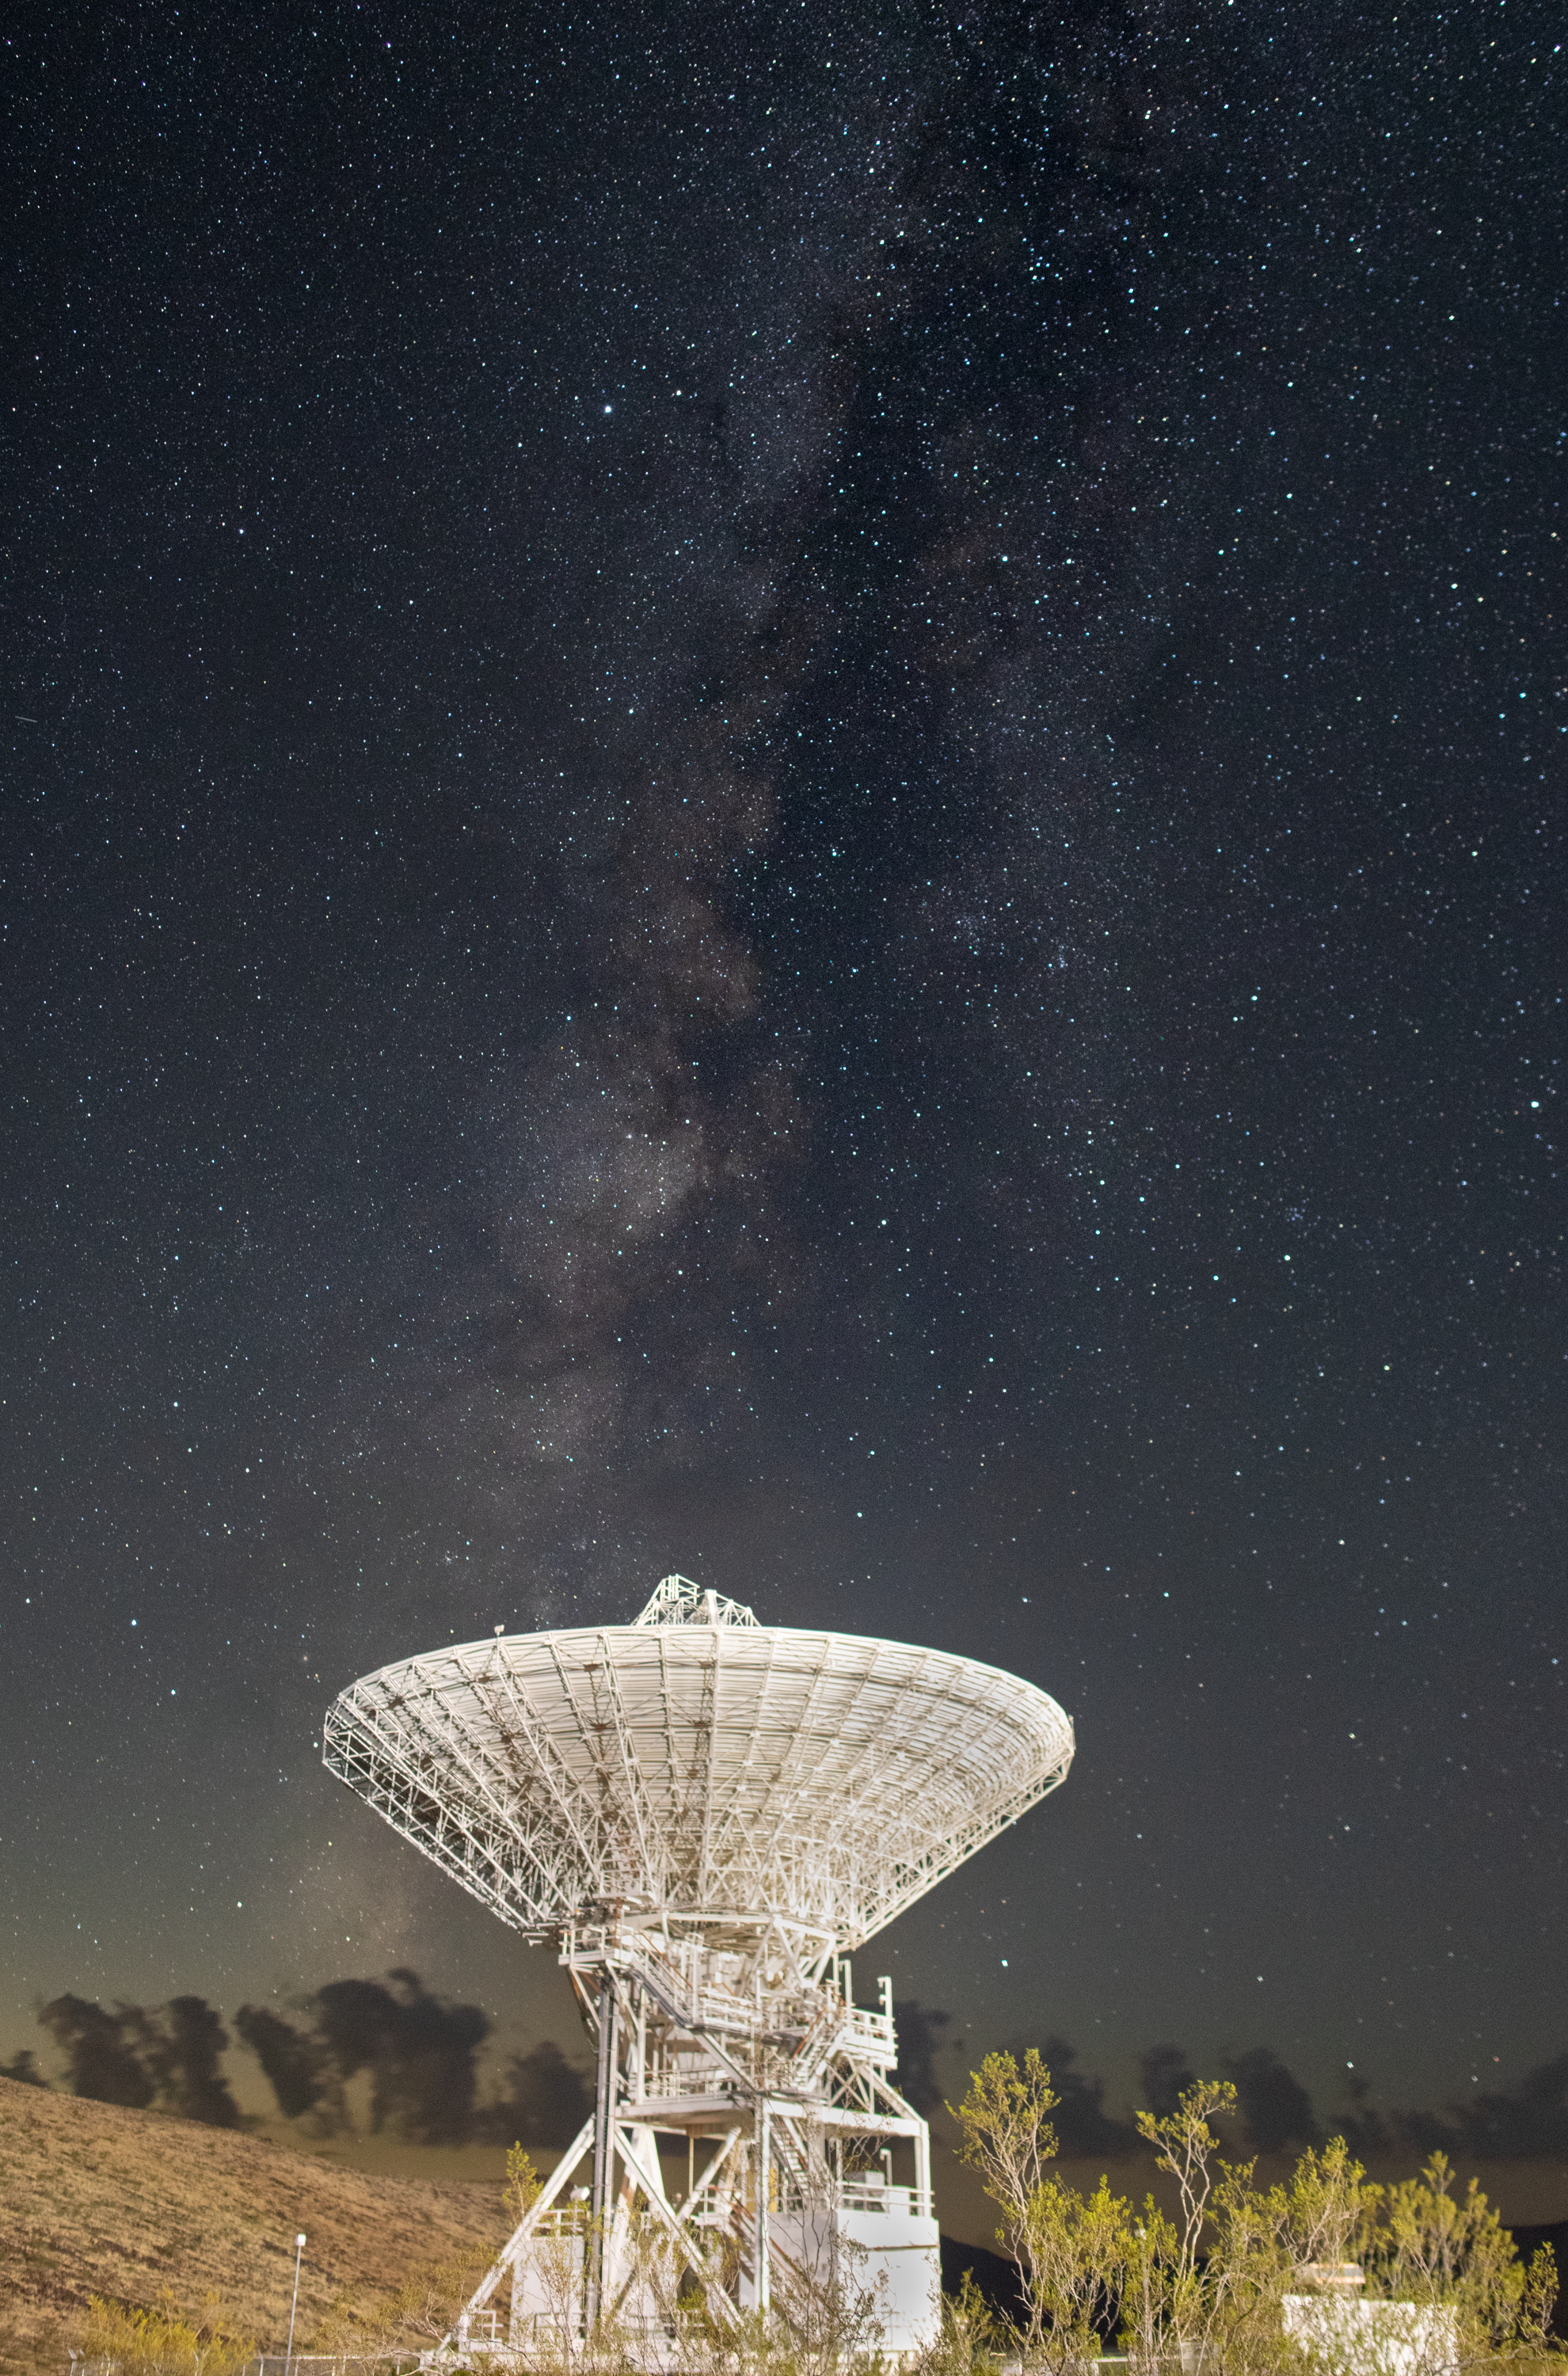

Goldstone’s DSS-15 Antenna and the Milky Way

Deep Space Station 15 (DSS-15), one of the 112-foot (34-meter) antennas at the Goldstone Deep Space Communications Complex near Barstow, California, looks skyward, with the stars of the Milky Way overhead, in September 2025. Goldstone is part of NASA’s Deep Space Network (DSN), which operates three complexes around the globe that support communications with dozens of deep space missions.

Credit: NASA/JPL-Caltech